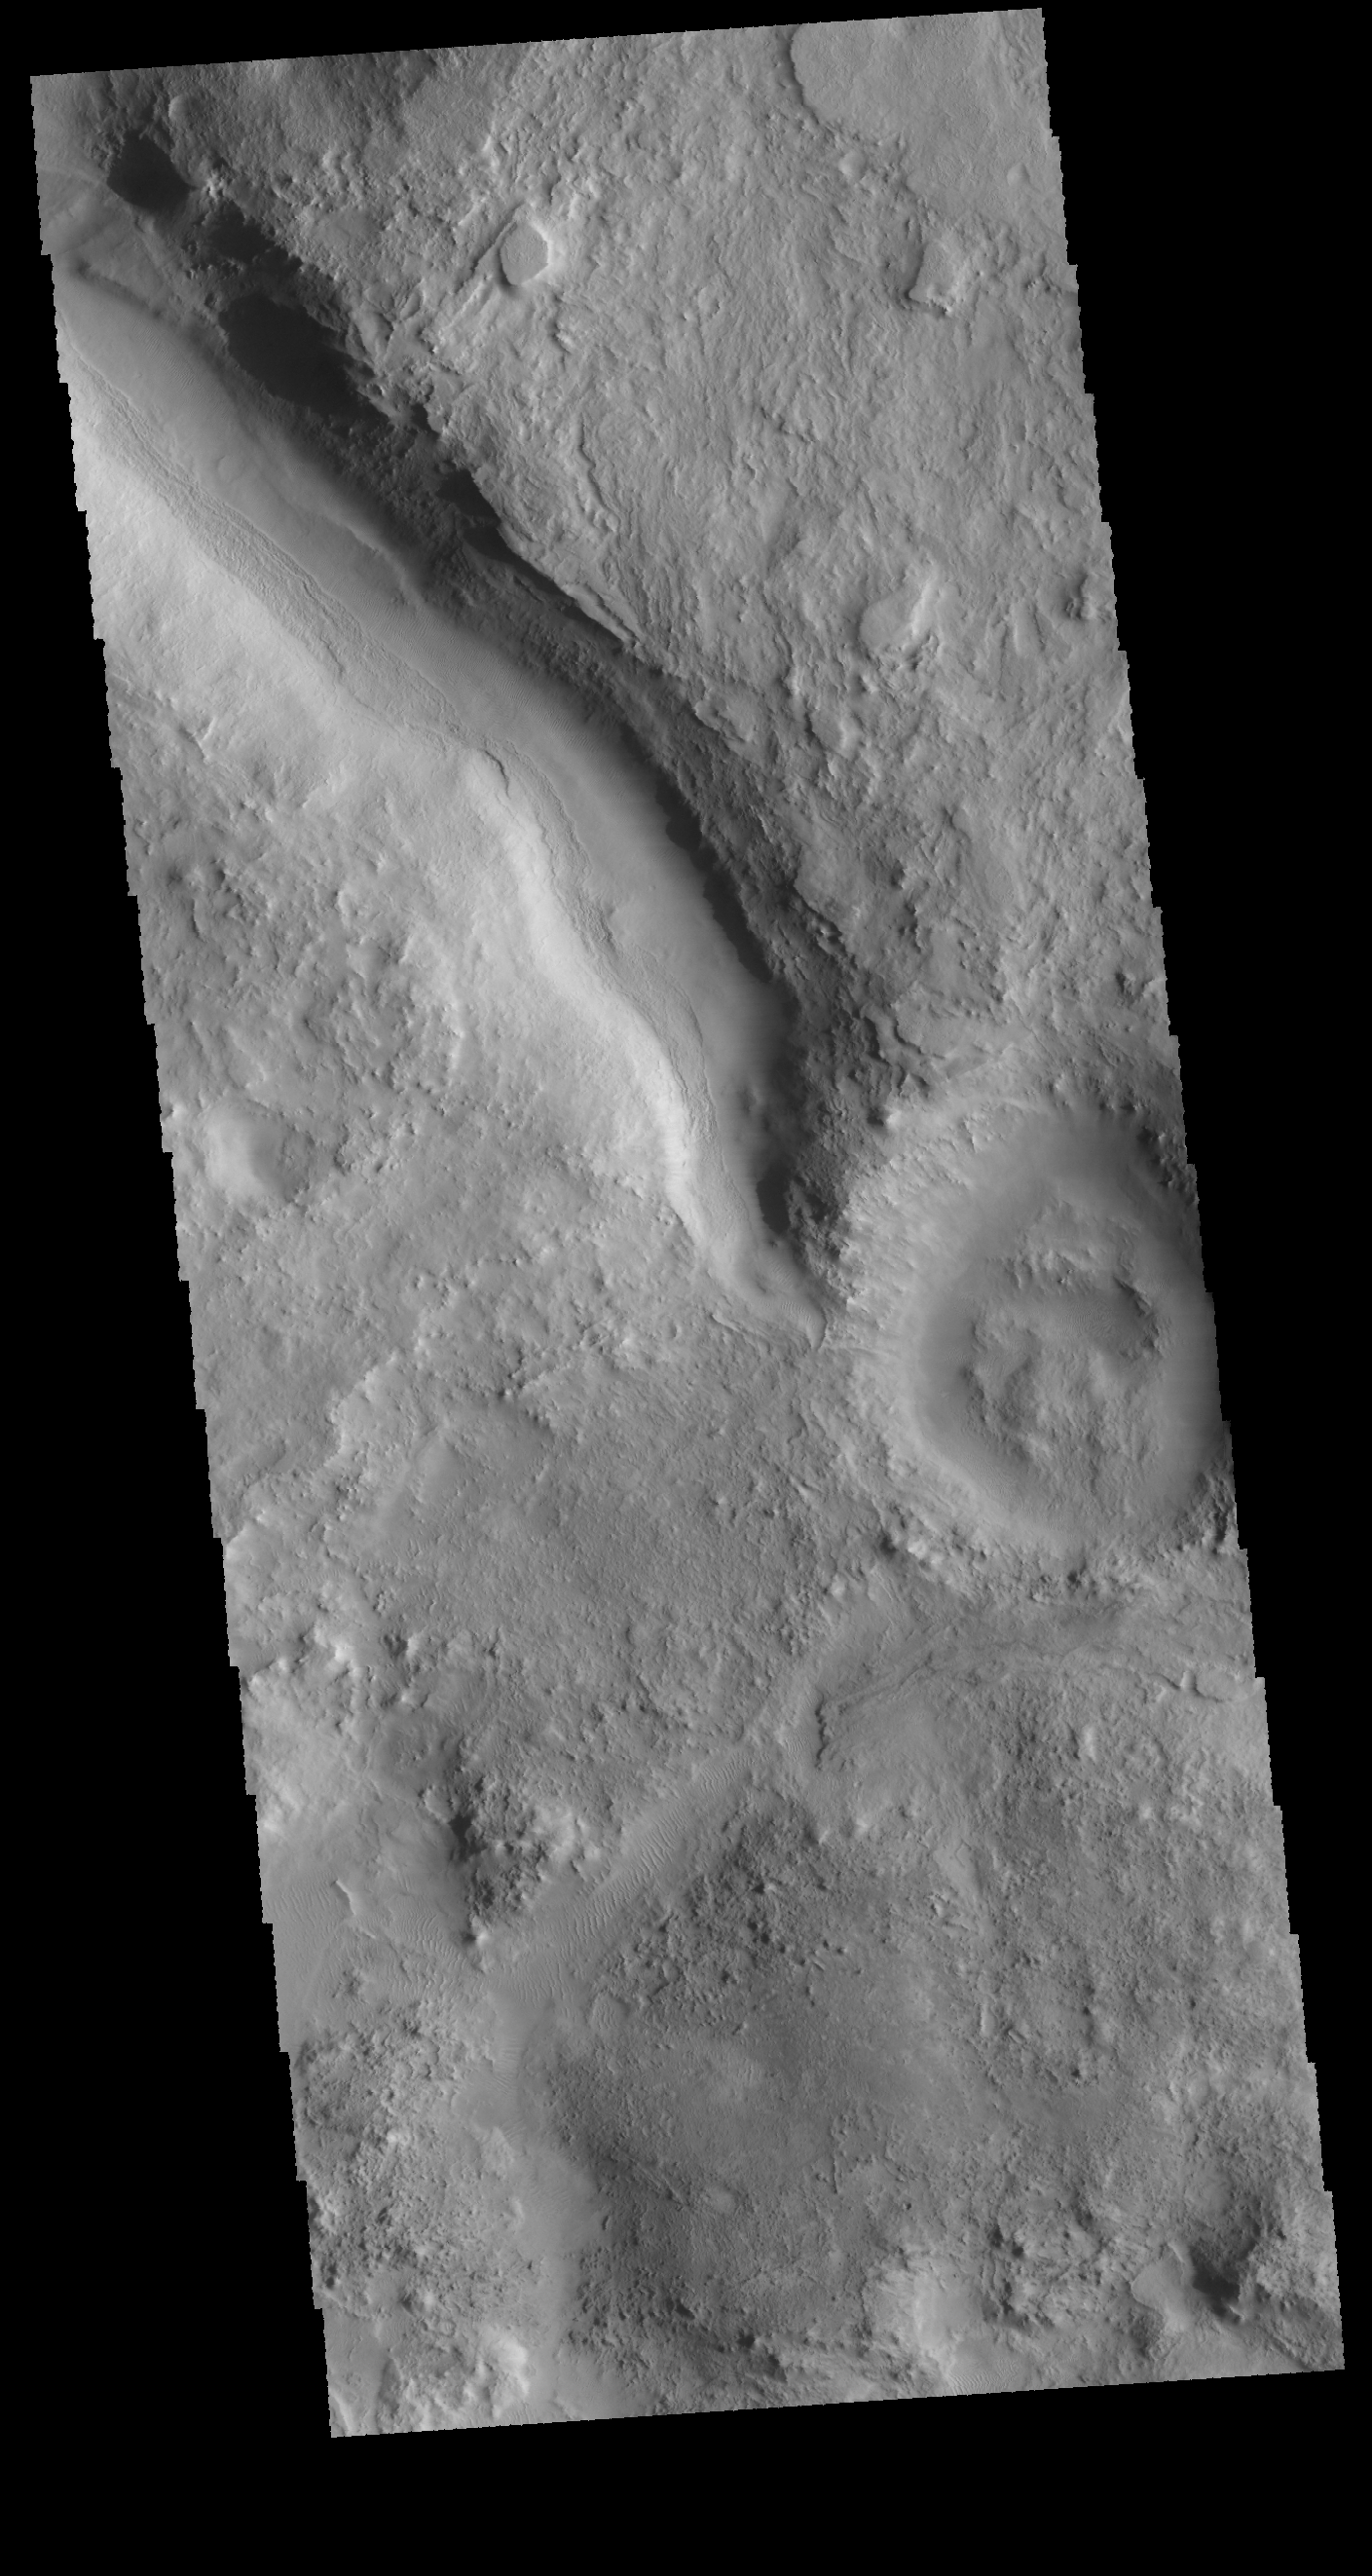

Between Craters

This VIS image shows a short section of channel between two craters in Terra Sabaea. One crater is outside the image area at the upper left of the image. The channel appears to stop in the center of the image, which is the location of the rim of the second crater.

Credit: NASA/JPL-Caltech/ASU